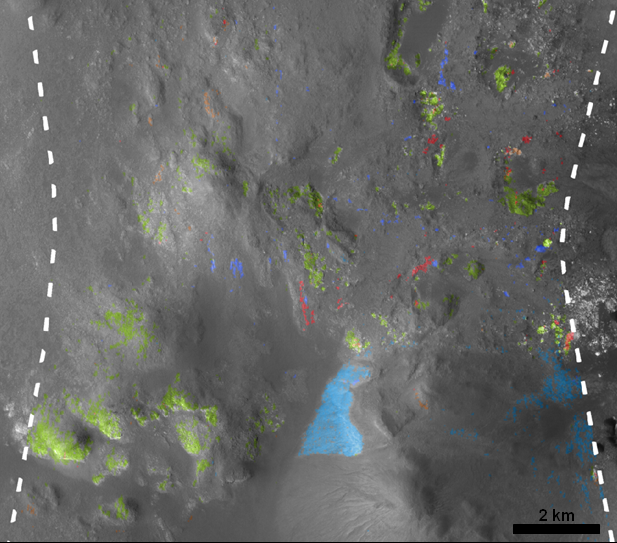

Hydrated Minerals Exposed at Stokes, Northern Mars

Figure 1

Stokes Crater, pictured here, is one of at least nine craters in the northern lowlands of Mars with exposures of hydrated minerals detected from orbit, according to a June 25, 2010, report.

These minerals, including phyllosilicates, have previously been found in thousands of small outcrops in the southern highlands of Mars, but had not previously been identified in the northern lowlands, which cover nearly half of the planet. The numerous outcrops in the south have been interpreted as evidence that early Mars — about 4 billion years ago — had wet conditions necessary for producing phyllosilicates and possibly conducive to life.

The exposures in some northern craters indicate these minerals are in an older layer underneath the younger surface of northern Mars and are made visible where crater-forming impacts have exposed the underlying material. The new report in the journal Science by John Carter of the University of Paris and his co-authors says that the northern finds suggest the ancient, wet conditions extended globally. Their report draws upon observations by the Compact Reconnaissance Imaging Spectrometer for Mars (CRISM) aboard NASA’s Mars Reconnaissance Orbiter and the OMEGA spectrometer orbiting aboard the European Space Agency’s Mars Express.

Stokes spans 66 kilometers (41 miles) in diameter, centered at 55.6 degrees north latitude, 171.2 degrees east longitude.

The image on the right (Figure 1) shows an area near the center of the crater, with color coding for where CRISM observations have shown exposures of three types of hydrated minerals and nearby exposures of two volcanic minerals unaltered by water: pyroxene and olivine. The scale bar is 2 kilometers (1.2 miles).

The context map on the left (Figure 1) indicates the location of that CRISM footprint within Stokes Crater. It is a mosaic of images taken by the Context Camera on Mars Reconnaissance Orbiter and the High Resolution Stereo Camera on Mars Express. The scale bar is 25 kilometers (15.5 miles).

NASA’s Jet Propulsion Laboratory, a division of the California Institute of Technology, Pasadena, manages the Mars Reconnaissance Orbiter for the NASA Science Mission Directorate, Washington. Lockheed Martin Space Systems, Denver, built the spacecraft. The Johns Hopkins University Applied Physics Laboratory led the effort to build the CRISM instrument and operates CRISM in coordination with an international team of researchers from universities, government and the private sector. Malin Space Science Systems, San Diego, provided and operates the Context Camera.

The European Space Operations Centre in Darmstadt, Germany, operates the European Space Agency’s Mars Express mission. The High Resolution Stereo Camera was developed by a group with leadership at the Freie Universitat Berlin.

Credit: NASA/ESA/JPL-Caltech/JHU-APL/MSSS/FU-Berlin